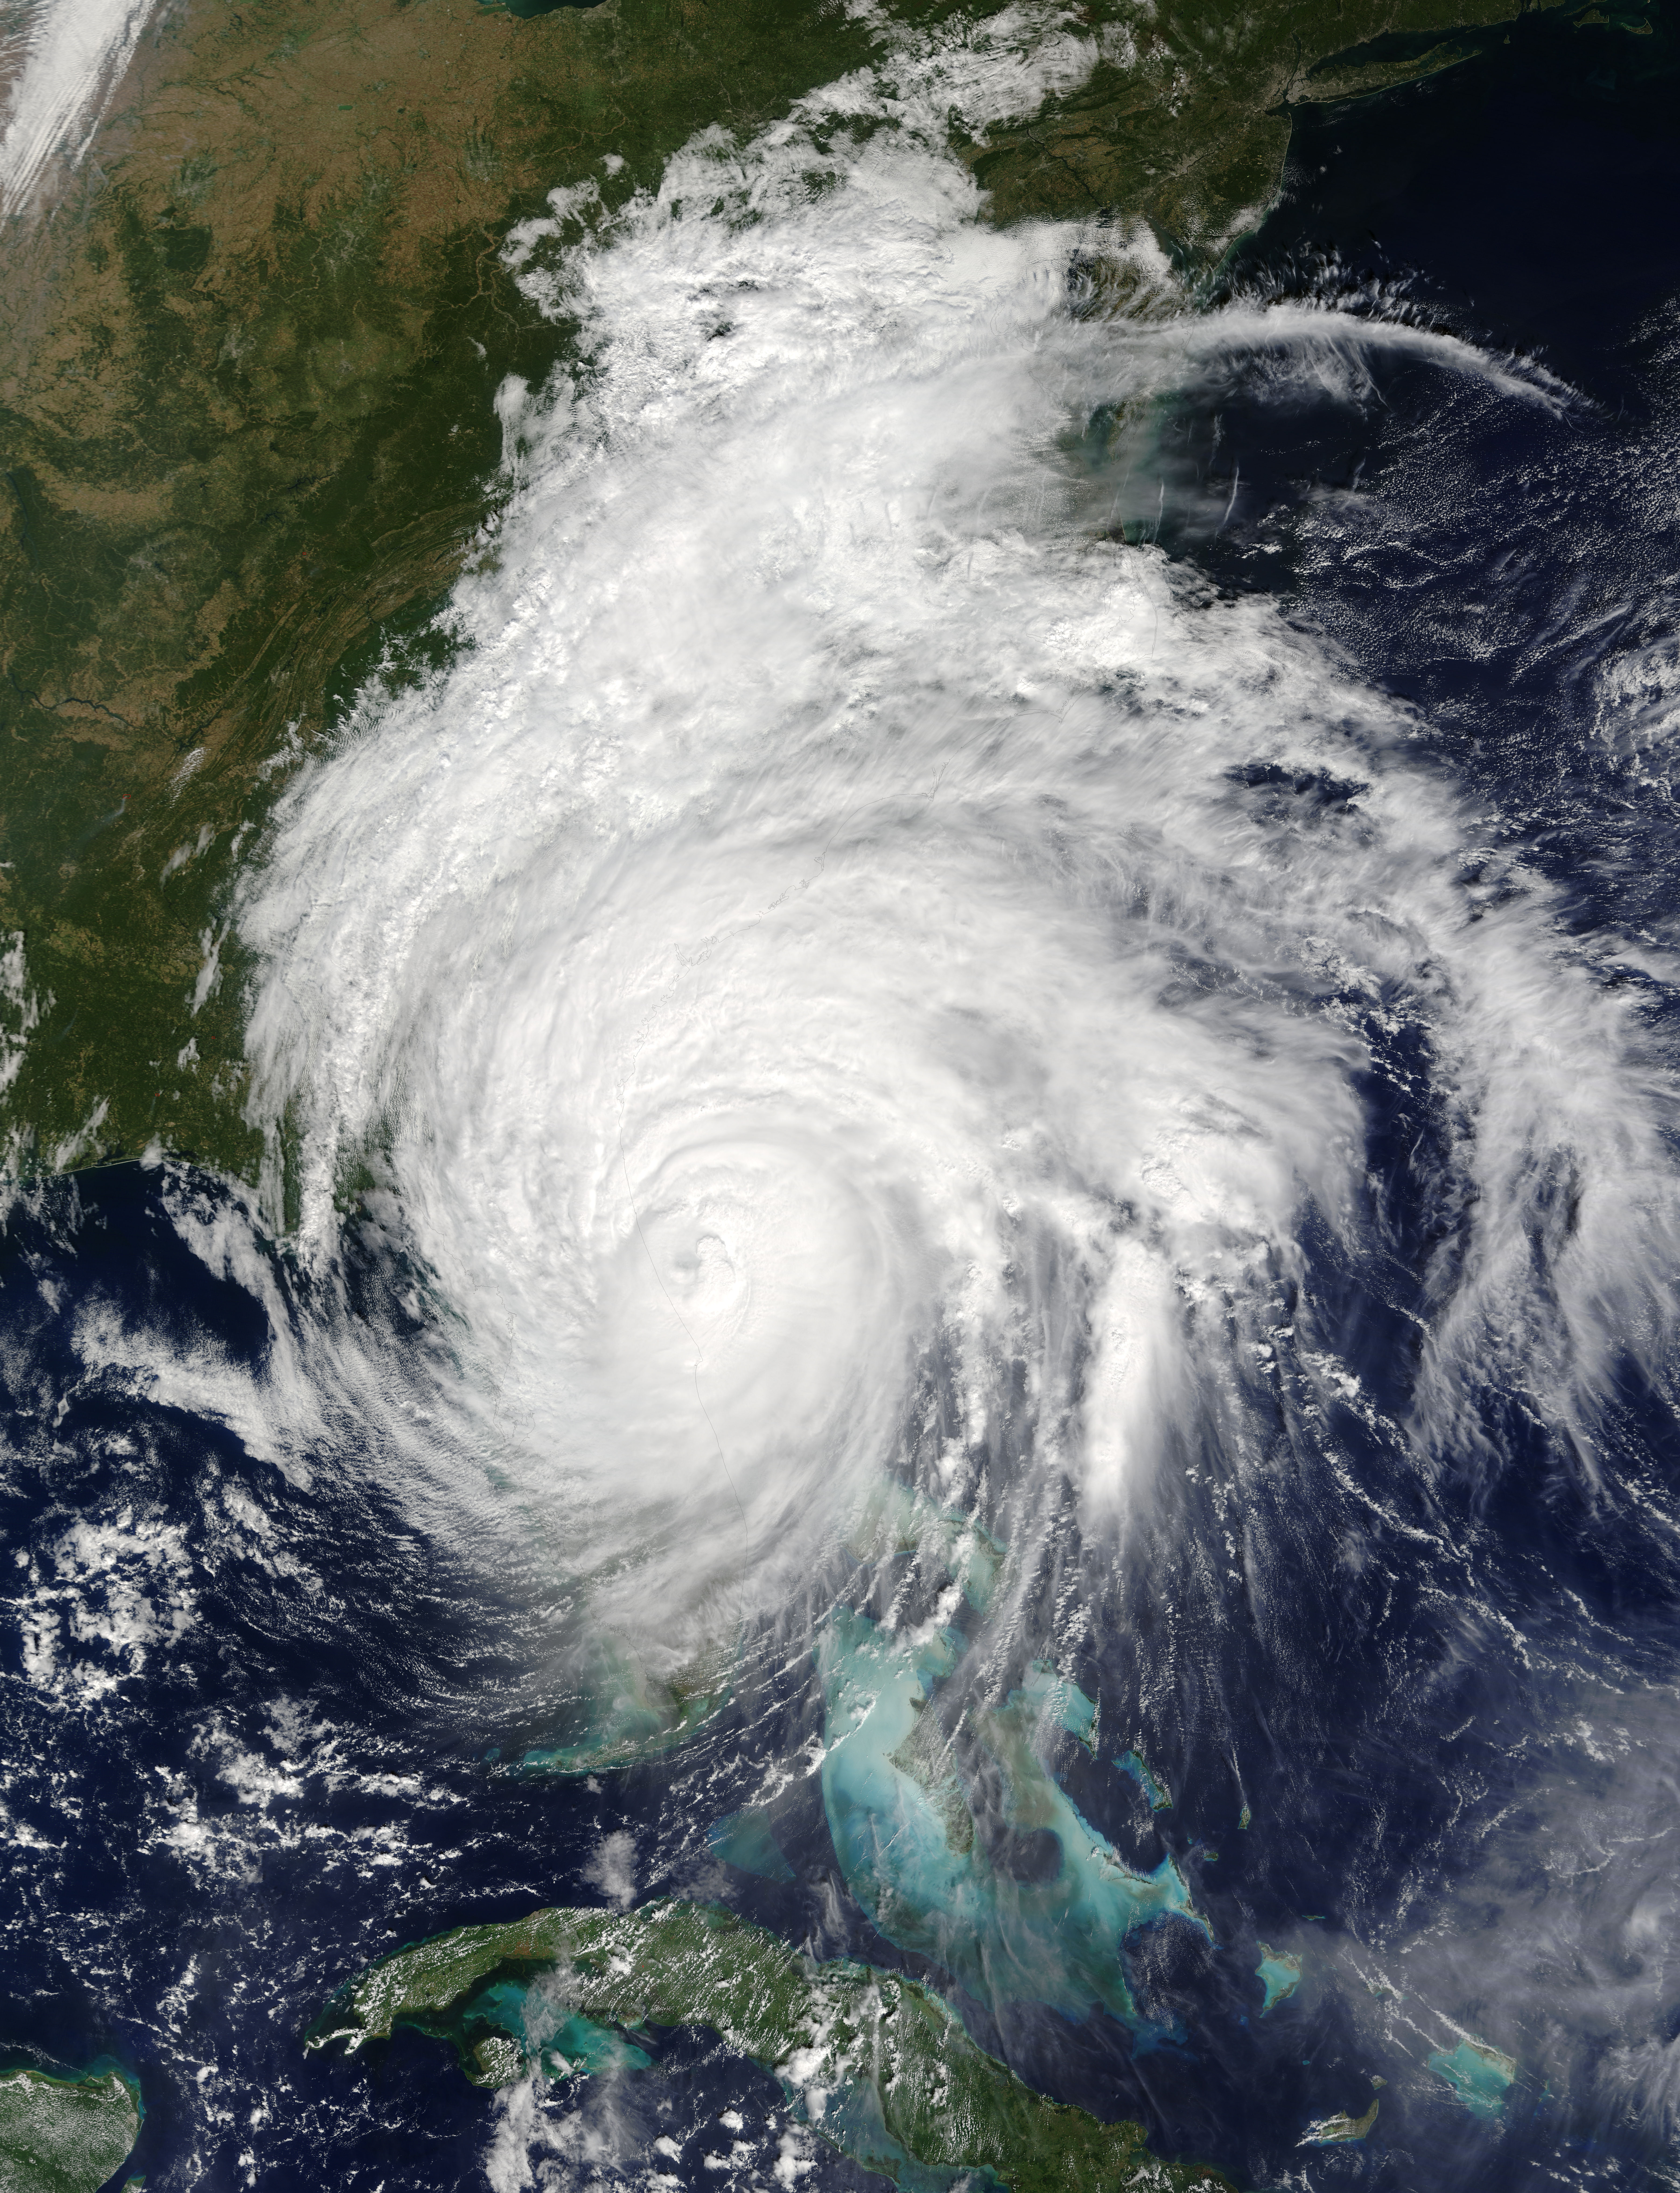

Hurricane Matthew

This is a visible image of Major Hurricane Matthew taken from NASA's Terra satellite on Oct. 7 at 12 p.m. EDT as it continued moving along Florida's East Coast. Matthew was a Category 3 hurricane at the time of this image.

Credit: NASA's Goddard MODIS Rapid Response Team